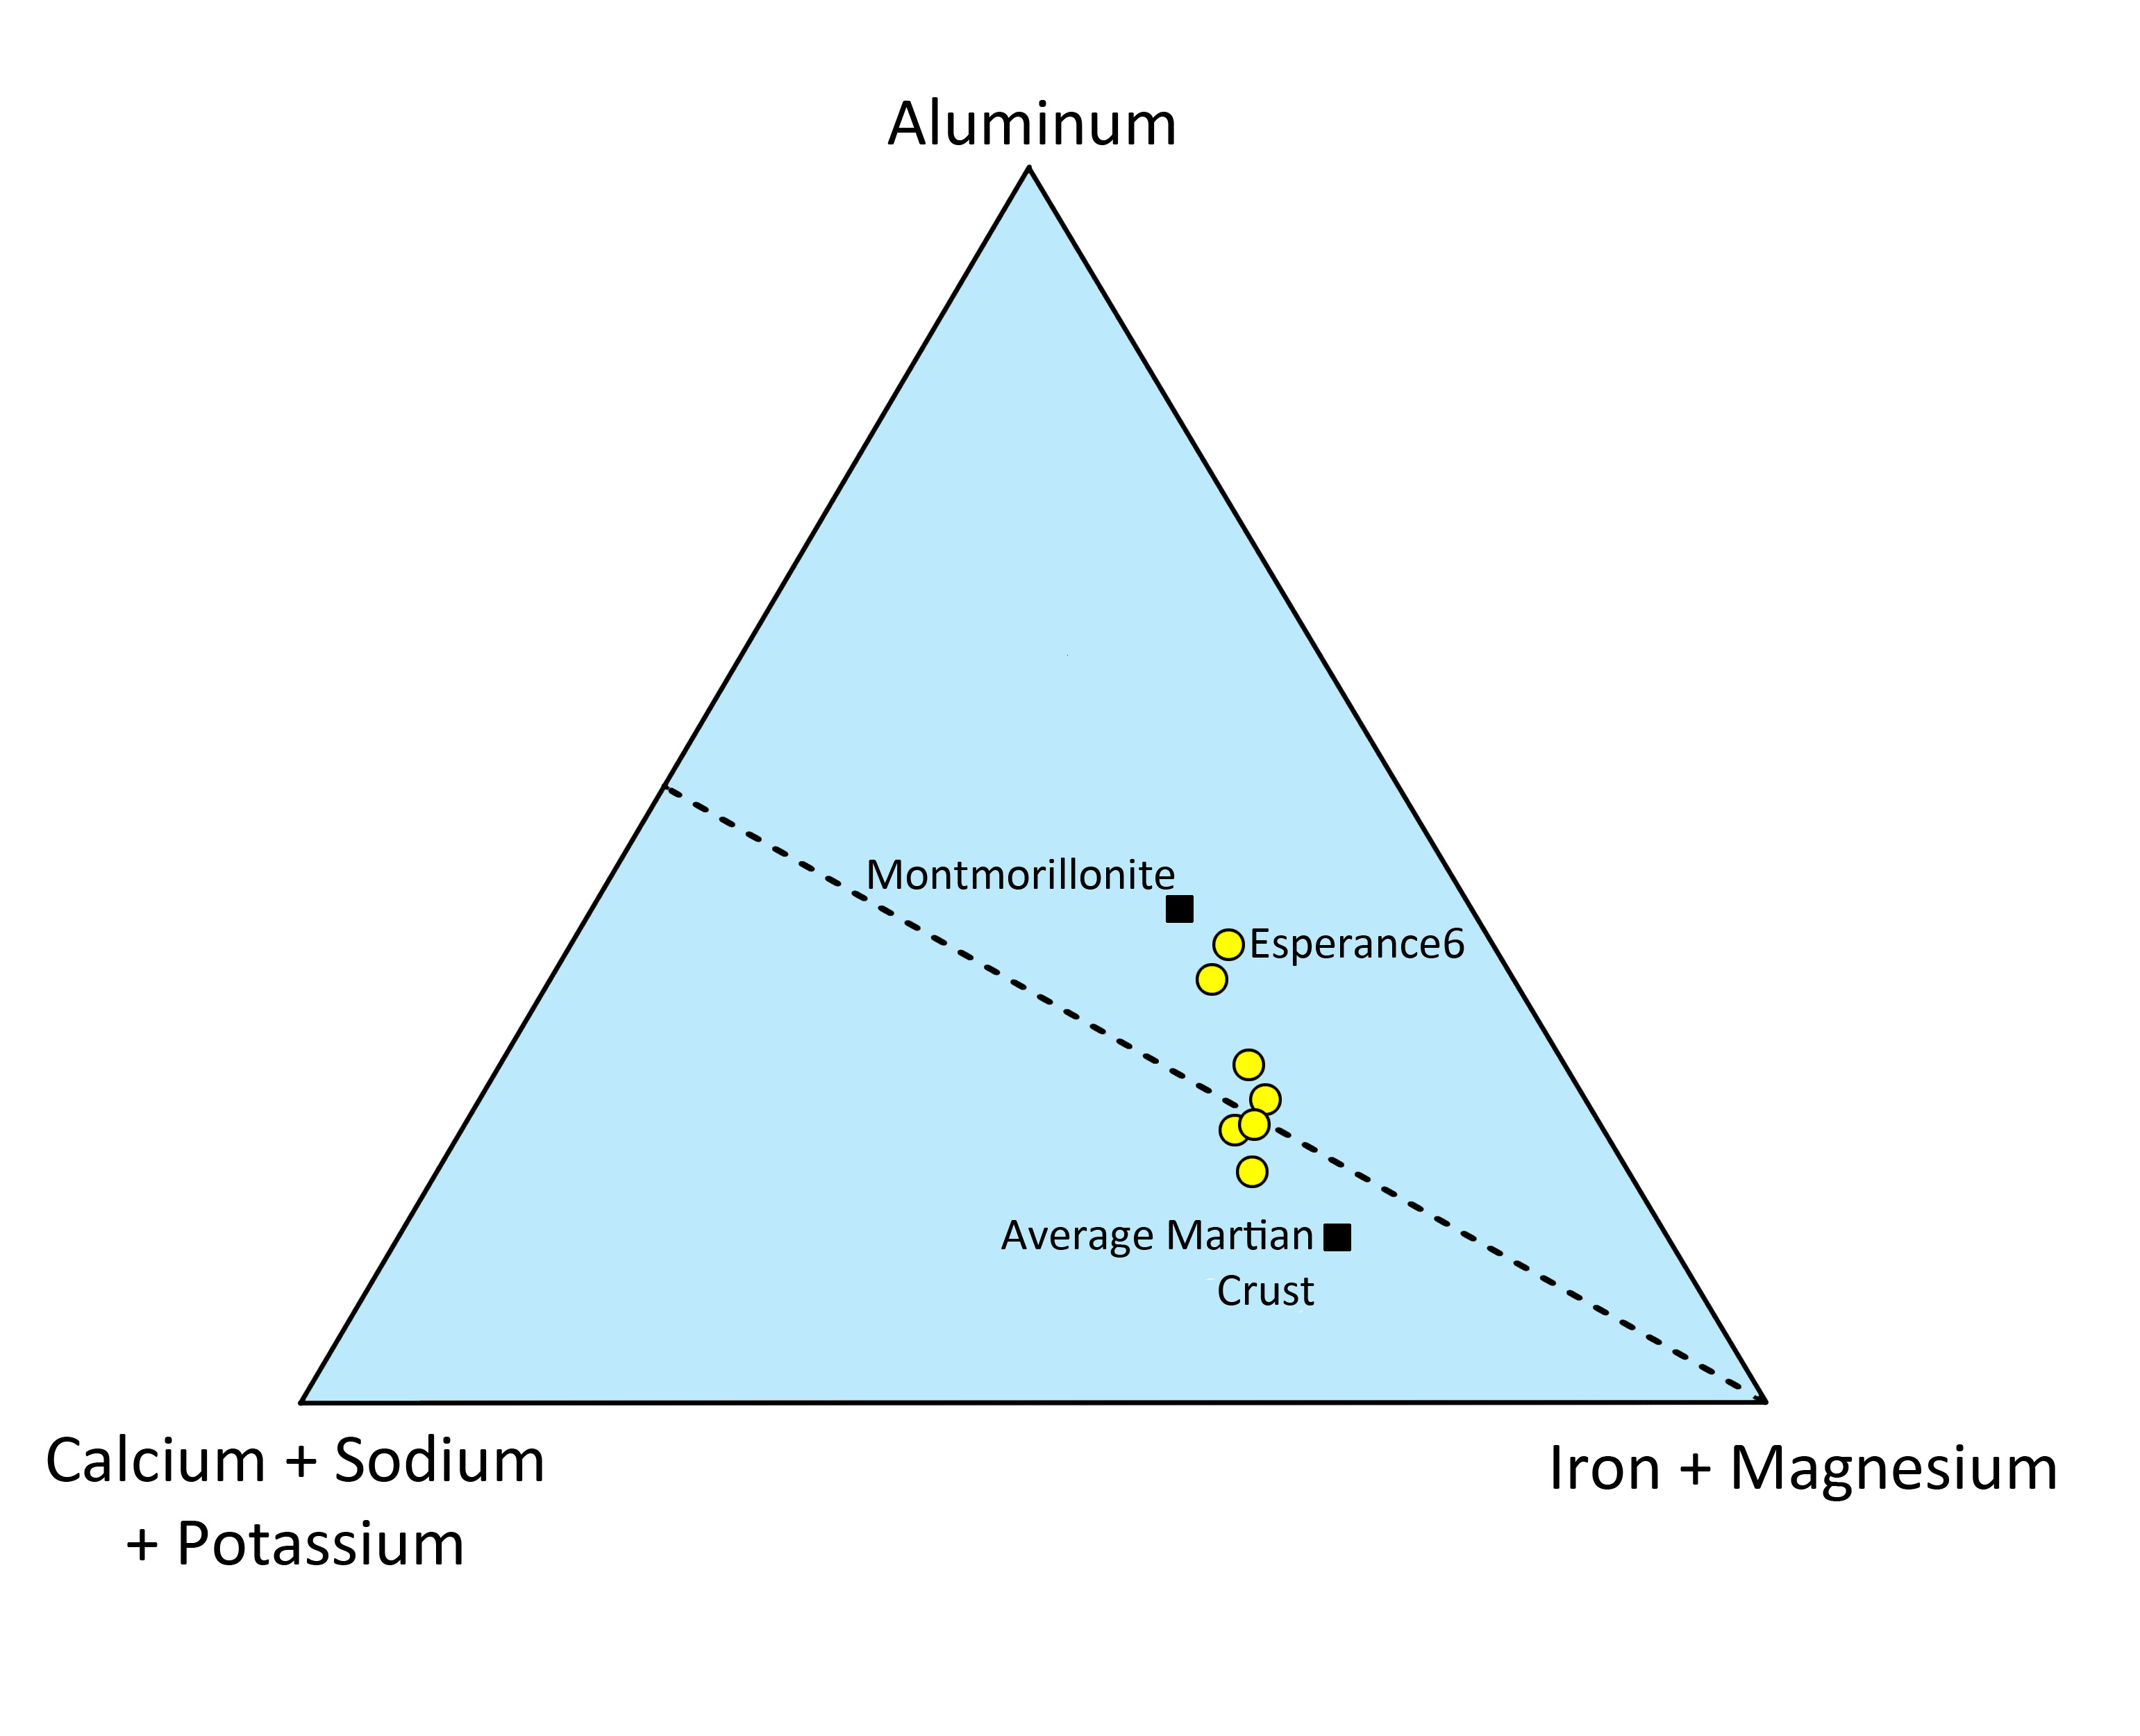

Chemistry of Martian Rock “Esperance”

This triangle plot shows the relative concentrations of some of the major chemical elements in the Martian rock “Esperance.” Some elements are summed together. For example, a rock containing calcium, sodium and/or potassium, but no aluminum and no iron or magnesium, would plot in the lower left corner of this diagram. Silicate minerals that plot below the dashed line tend to be igneous, while ones that plot above it are typically dominated by clays.

The compositions of average Martian crust and of montmorillonite, a common clay mineral, are shown. Also shown, in yellow, are measurements made on Esperance. Some Esperance measurement locations were contaminated with soil or other materials, and so they plot close to average Martian crust. The target location “Esperance6”, however, was abraded with Opportunity’s rock abrasion tool (RAT) and was relatively uncontaminated. Esperance6 plots close to montmorillonite, providing strong evidence for the presence of clay minerals.

Credit: NASA/JPL-Caltech/Cornell/Max Planck Institute/University of Guelph